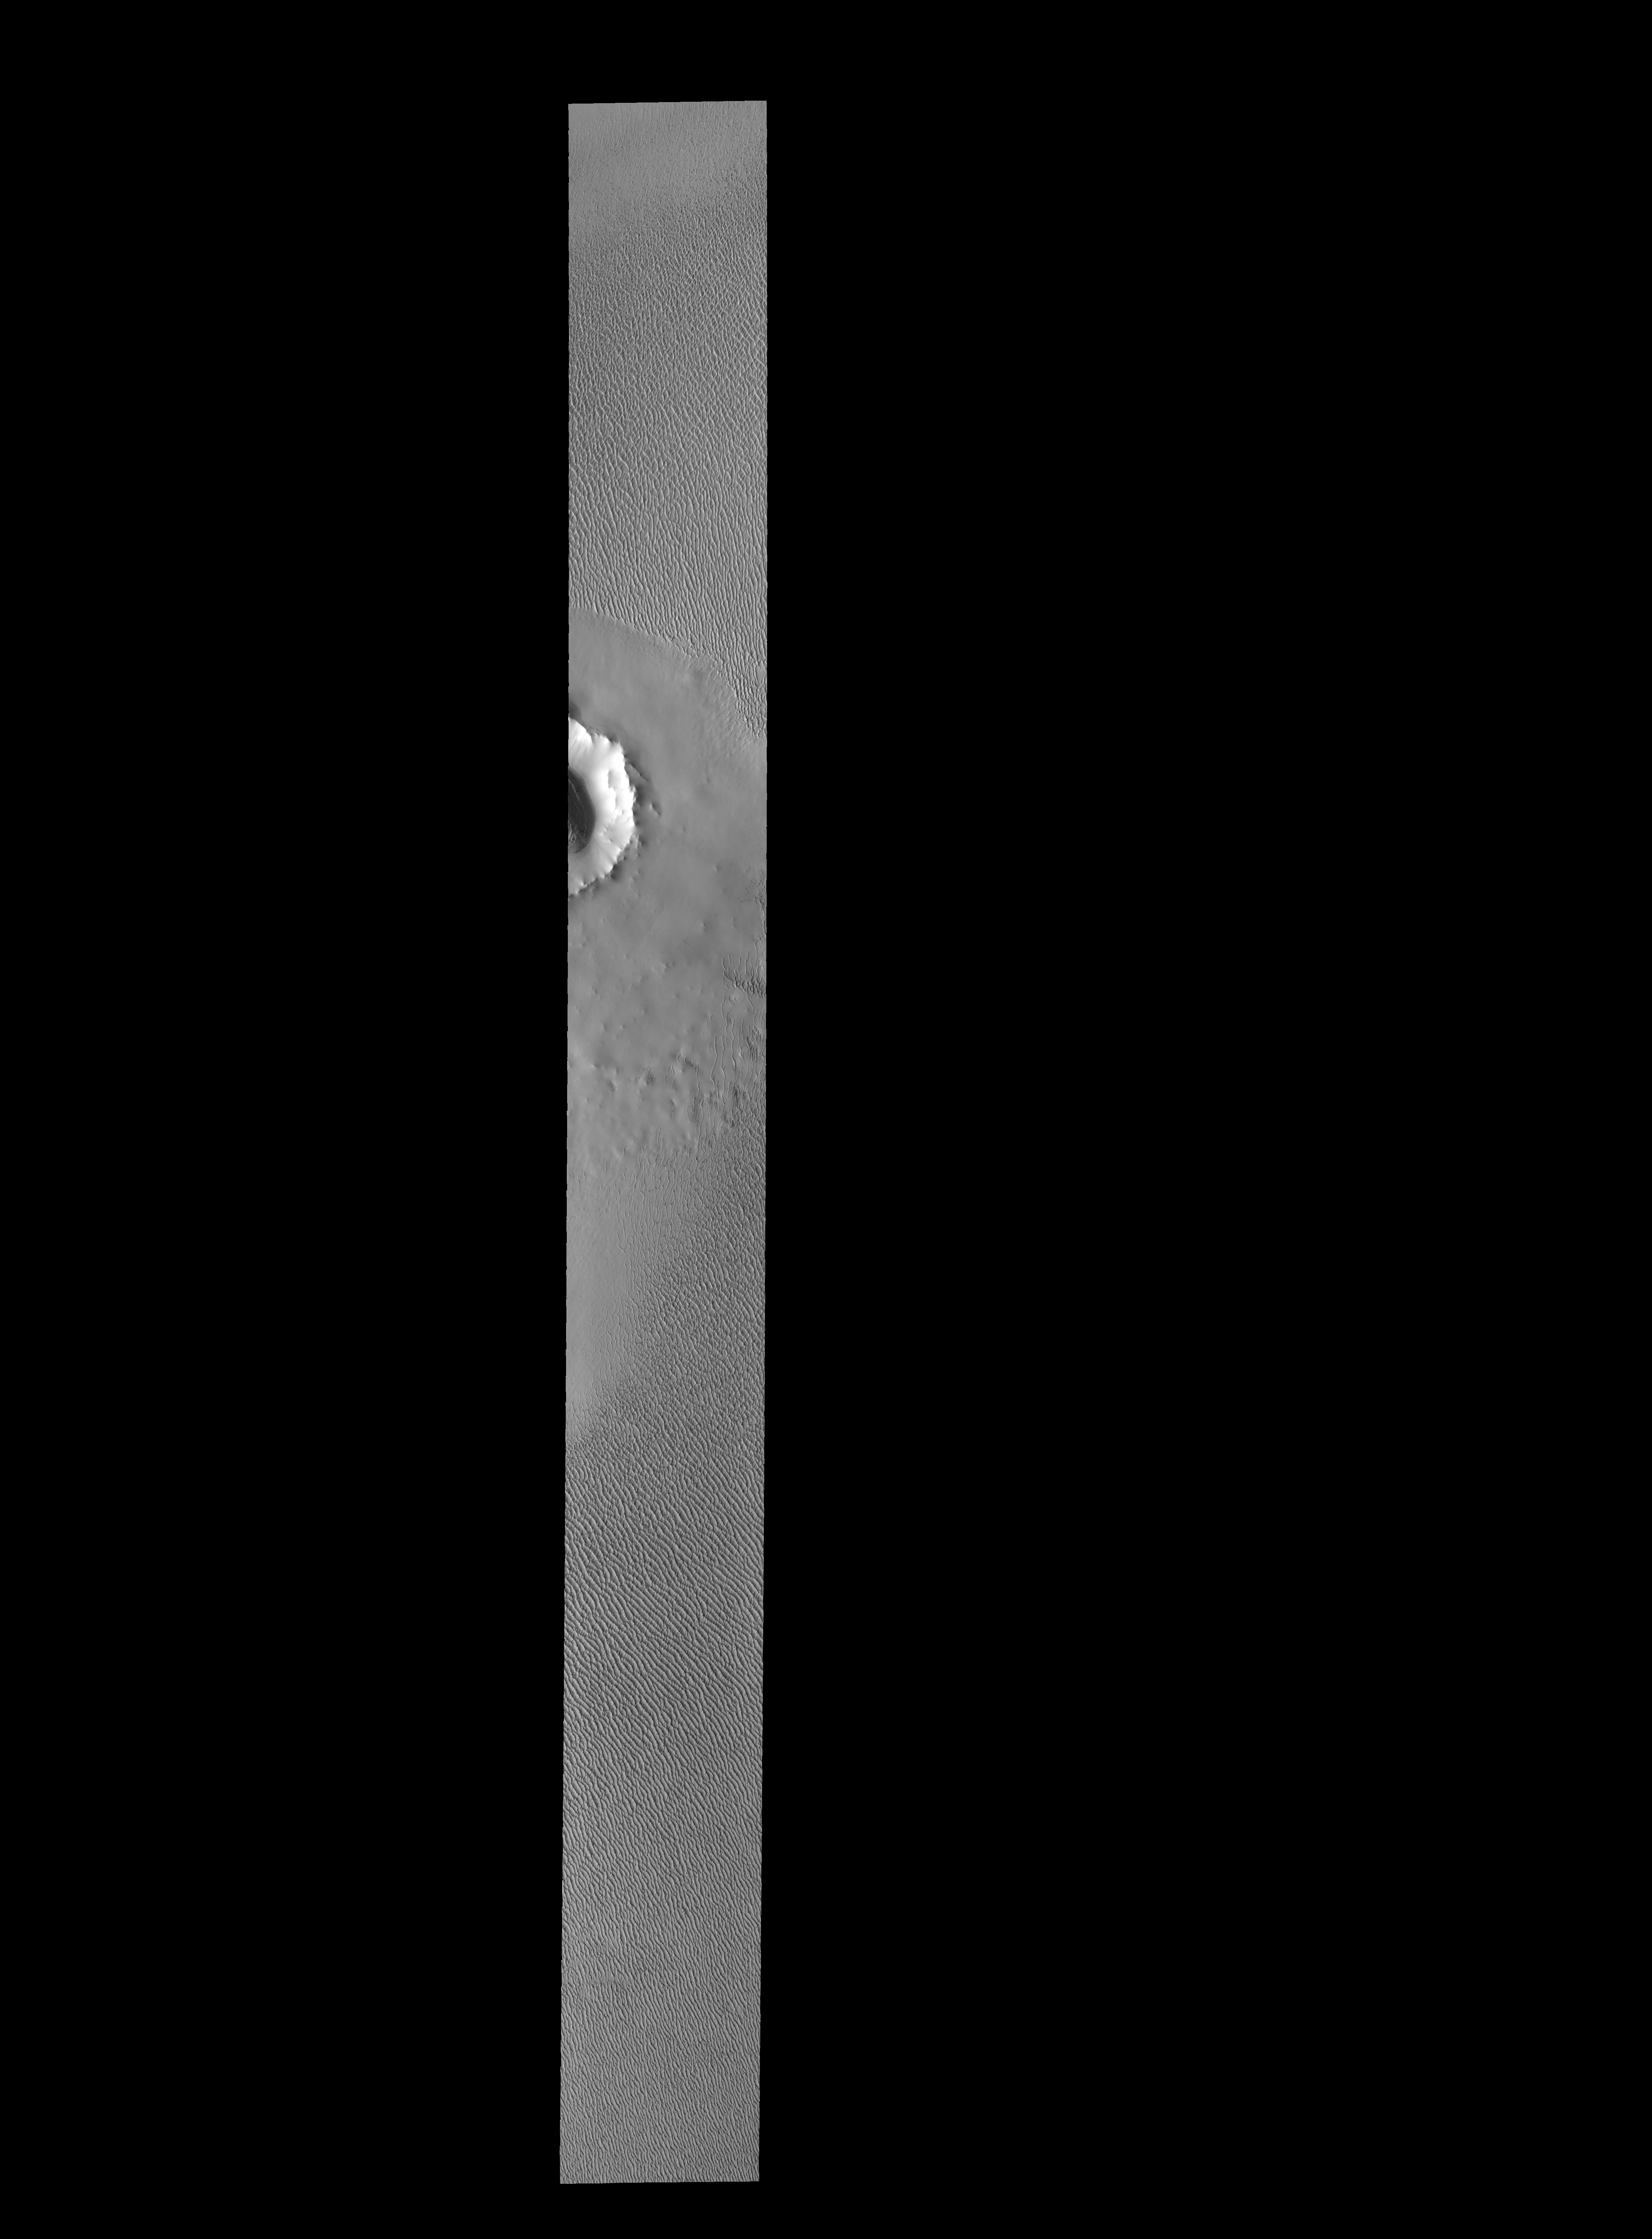

Spring at the North Pole

The sand dunes in this VIS image are located near the north polar cap. It is springtime and the dunes will darken with time as the winter frost sublimates in the sun.

Credit: NASA/JPL-Caltech/ASU